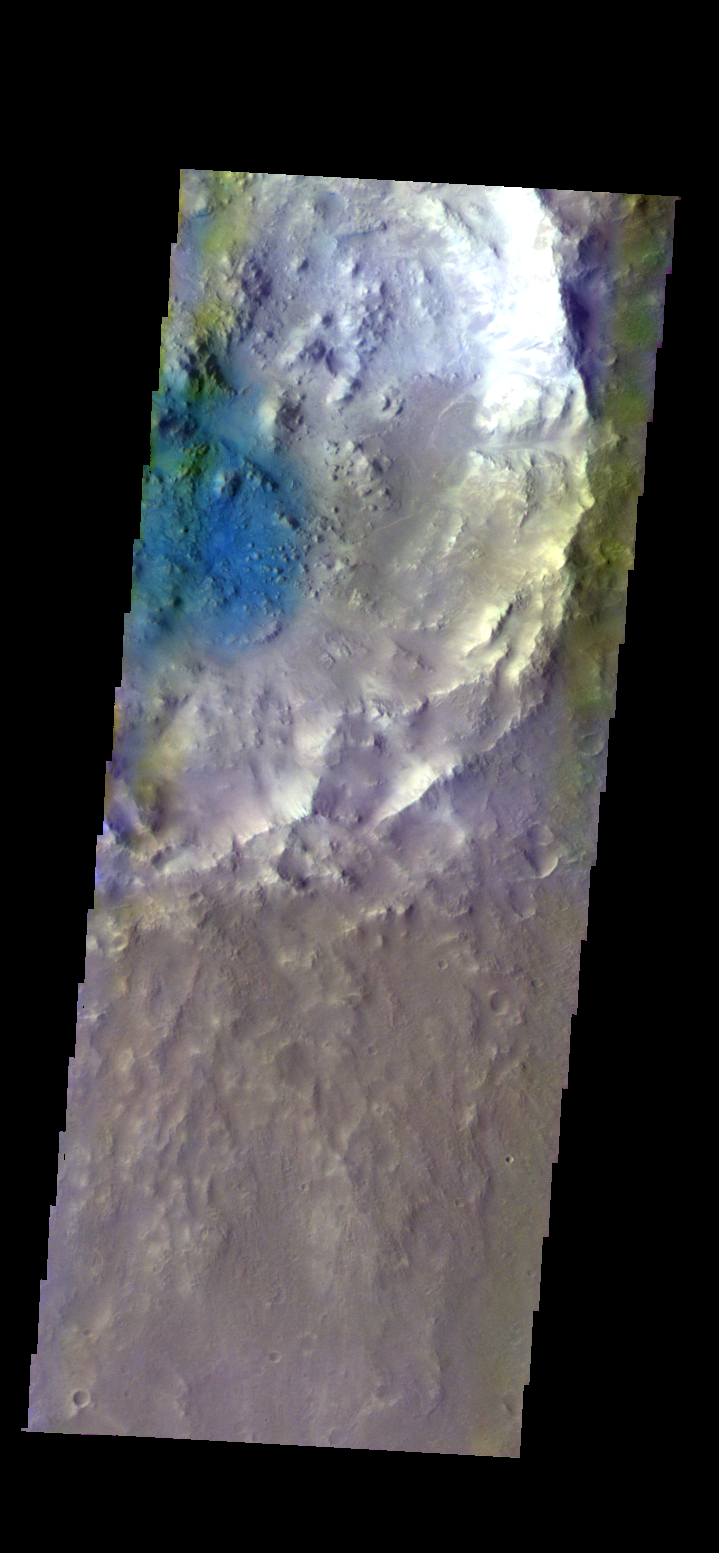

Arabia Terra Crater – False Color

The THEMIS VIS camera contains 5 filters. The data from different filters can be combined in multiple ways to create a false color image. These false color images may reveal subtle variations of the surface not easily identified in a single band image. Today’s false color image shows the floor of an unnamed crater in Arabia Terra.

Credit: NASA/JPL-Caltech/ASU